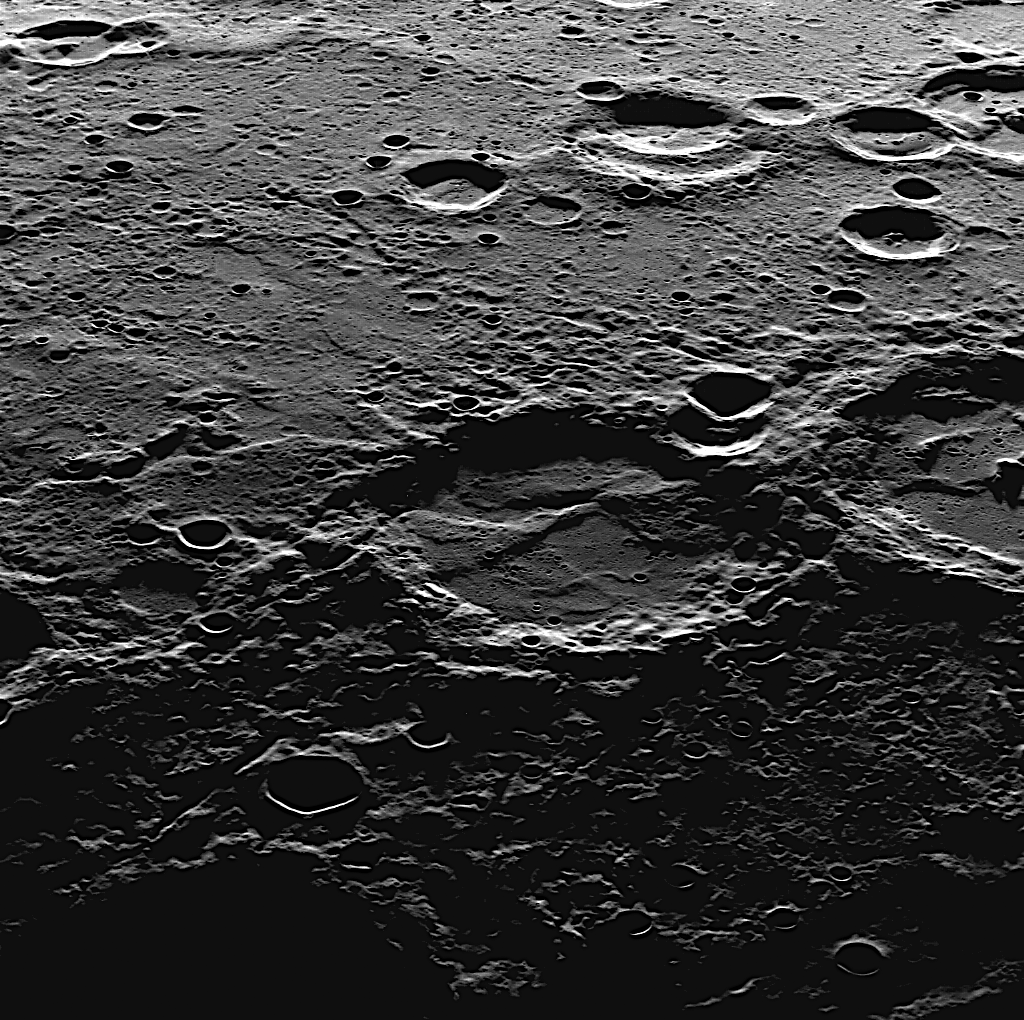

Look West

This view was captured as MDIS pointed westward across Mercury’s rough surface; west is at the top of this image, to give the same perspective view as seen by the camera. The foreground, which is very near the terminator, is covered in long shadows, while further off in the west, daylight still illuminates the cratered terrain.

This image was acquired as part of MDIS’s high-resolution surface morphology base map. The surface morphology base map will cover more than 90% of Mercury’s surface with an average resolution of 250 meters/pixel (0.16 miles/pixel or 820 feet/pixel). Images acquired for the surface morphology base map typically have off-vertical Sun angles (i.e., high incidence angles) and visible shadows so as to reveal clearly the topographic form of geologic features.

The MESSENGER spacecraft is the first ever to orbit the planet Mercury, and the spacecraft’s seven scientific instruments and radio science investigation are unraveling the history and evolution of the Solar System’s innermost planet. Visit the Why Mercury? section of this website to learn more about the key science questions that the MESSENGER mission is addressing. During the one-year primary mission, MDIS is scheduled to acquire more than 75,000 images in support of MESSENGER’s science goals.

Date acquired: October 19, 2011
Image Mission Elapsed Time (MET): 227517025
Image ID: 904919
Instrument: Wide Angle Camera (WAC) of the Mercury Dual Imaging System (MDIS)
WAC filter: 7 (748 nanometers)
Center Latitude: 8.68°
Center Longitude: 5.34° E
Center Resolution: 264 meters/pixel
Scale: The large crater near the center of the image is approximately 110 kilometers (68 miles) in diameter
Center Incidence Angle: 85.9°
Center Emission Angle: 56.0°
Center Phase Angle: 142.0°

These images are from MESSENGER, a NASA Discovery mission to conduct the first orbital study of the innermost planet, Mercury. For information regarding the use of images, see the MESSENGER image use policy.

Credit: NASA/Johns Hopkins University Applied Physics Laboratory/Carnegie Institution of Washington